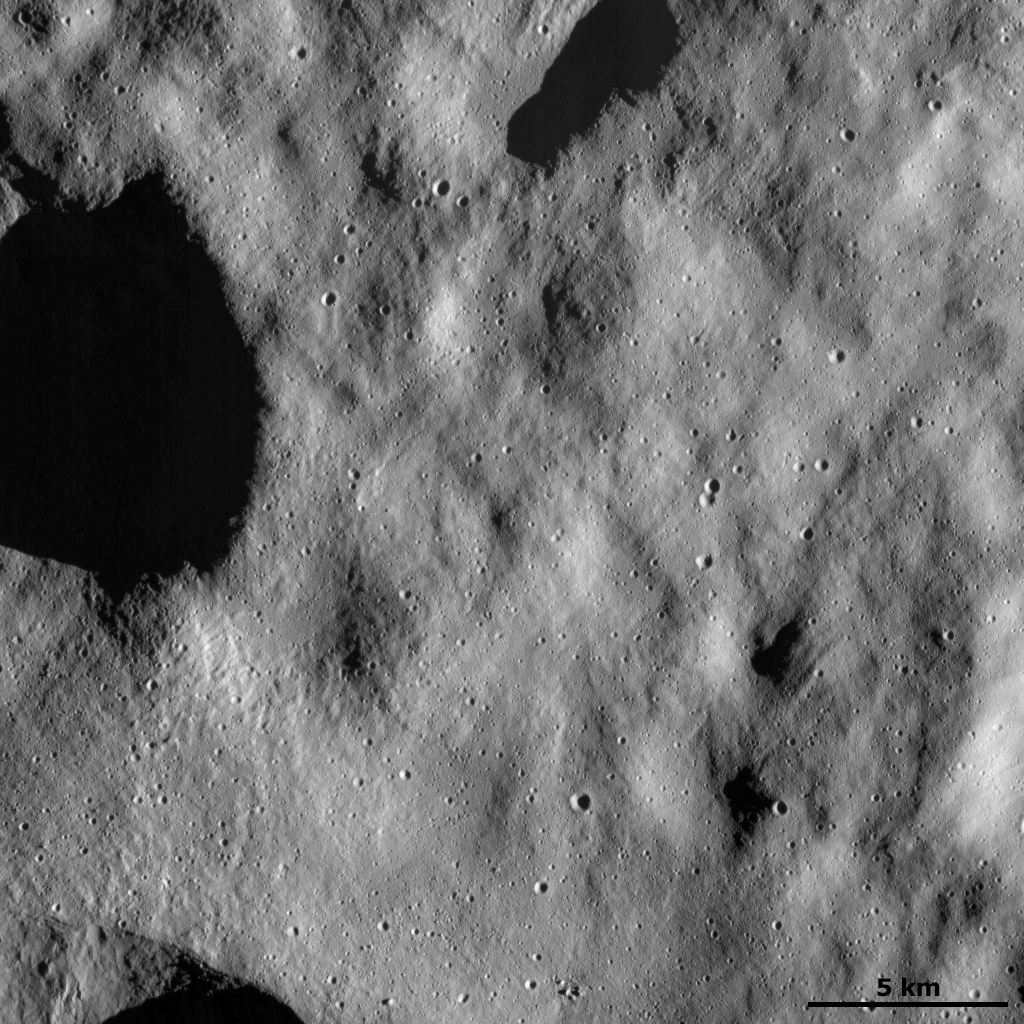

Dust-covered Surface with Fresh Small Craters

This Dawn FC (framing camera) image shows a relatively smooth part of Vesta’s surface. This smooth texture is probably due to the surface being covered in a layer of tiny dust particles. Generally, smaller particles look smoother than larger particles in images such as those taken by Dawn of Vesta. The outlines of some old, degraded craters can be seen below this later of dust. On top of this dust layer are young, small, fresh craters, which must have been formed by objects hitting the surface since the dust layer was laid down. There are also a number of grooves, running diagonally across the image, on top of the dust layer.

This image is located in Vesta’s Bellicia quadrangle and the center of the image is 25.7 degrees north latitude, 22.4 degrees east longitude. NASA’s Dawn spacecraft obtained this image with its framing camera on Dec. 13, 2011. This image was taken through the camera’s clear filter. The distance to the surface of Vesta is 272 kilometers (163 miles) and the image has a resolution of about 25 meters (82 feet) per pixel. This image was acquired during the LAMO (low-altitude mapping orbit) phase of the mission.

The Dawn mission to Vesta and Ceres is managed by NASA’s Jet Propulsion Laboratory, a division of the California Institute of Technology in Pasadena, for NASA’s Science Mission Directorate, Washington D.C. UCLA is responsible for overall Dawn mission science. The Dawn framing cameras have been developed and built under the leadership of the Max Planck Institute for Solar System Research, Katlenburg-Lindau, Germany, with significant contributions by DLR German Aerospace Center, Institute of Planetary Research, Berlin, and in coordination with the Institute of Computer and Communication Network Engineering, Braunschweig. The Framing Camera project is funded by the Max Planck Society, DLR, and NASA/JPL.

Credit: NASA/JPL-Caltech/UCLA/MPS/DLR/IDA